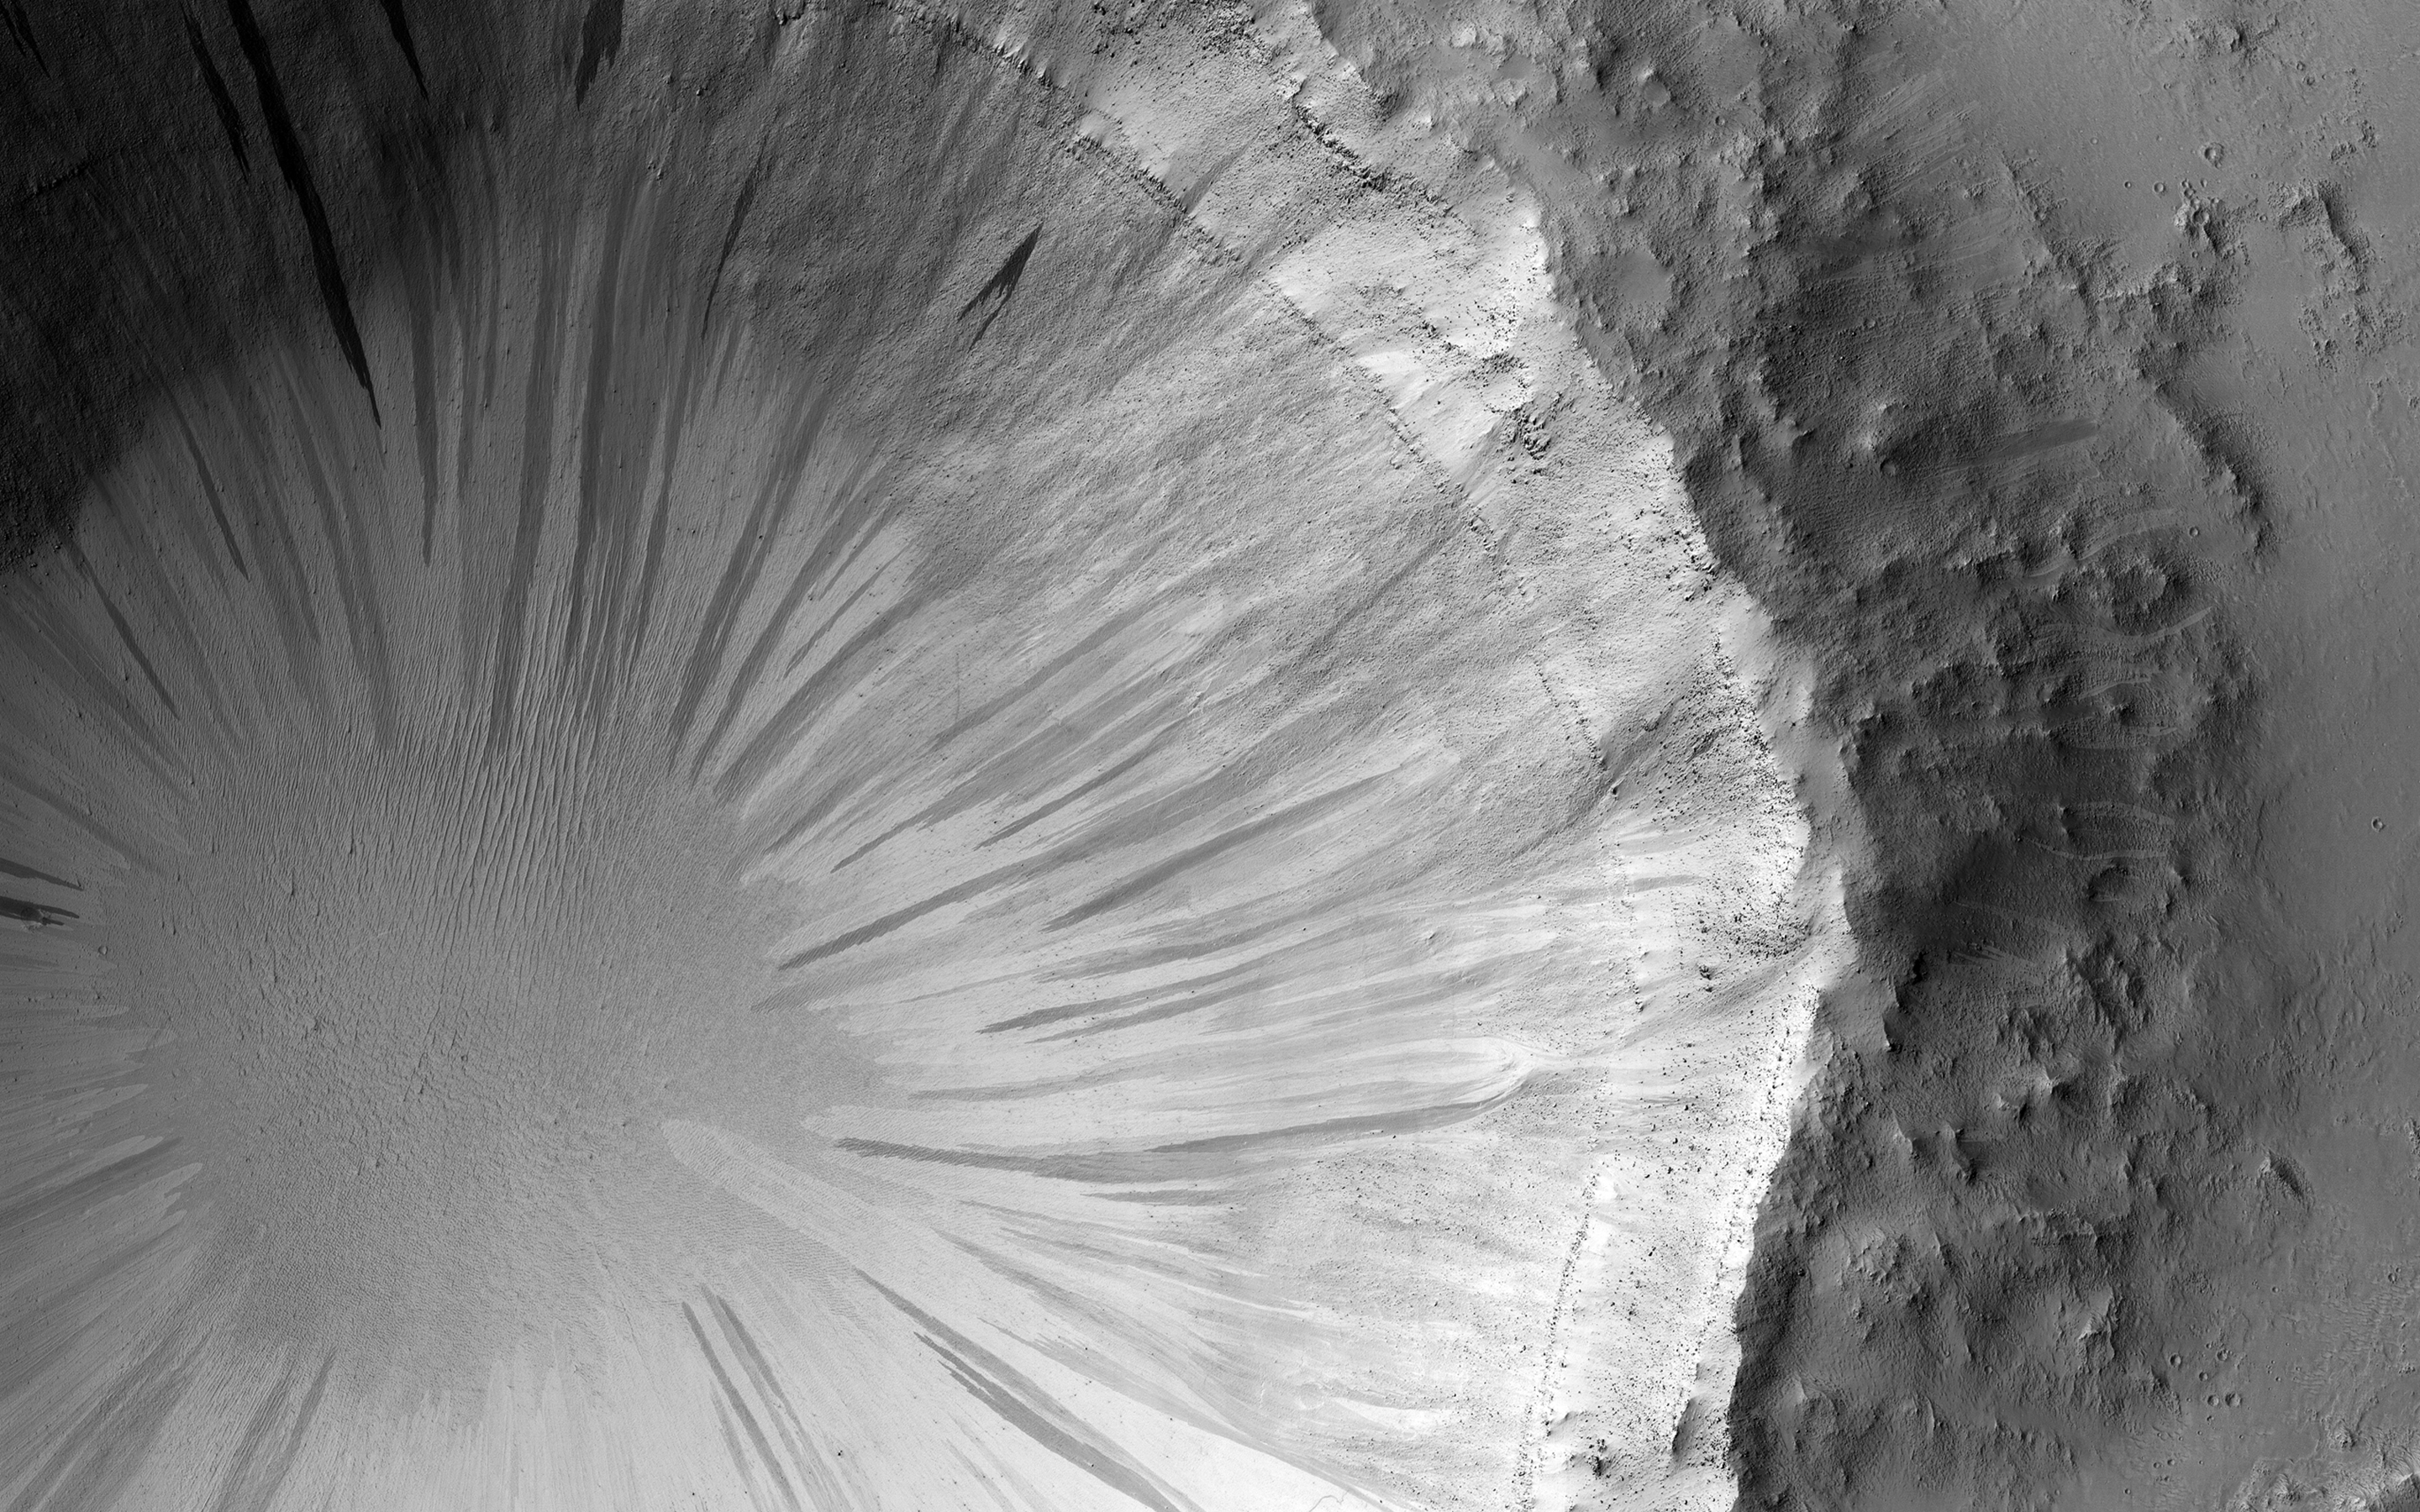

Bonus Beauty

This observation was originally intended to image the “contact” between two terrain types: a rocky ridge separates the rugged left from the smoother right side. But during planning, a targeting specialist chose to extend the image further north (to the top), to capture a nearby crater. (Extending images for some extra coverage is common practice when data volume allows.)

That extension has given us a bonus beauty! The steep walls of the crater are covered with slope streaks formed by material falling down towards the crater’s center. There are so many in this case that the crater is reminiscent of a delicate “dandelion clock.” Looking closer, we can also see that the exposed layering gives us more information about the subsurface of Mars.

The map is projected here at a scale of 25 centimeters (9.8 inches) per pixel. (The original image scale is 27.8 centimeters [10.9 inches] per pixel [with 1 x 1 binning]; objects on the order of 83 centimeters [32.7 inches] across are resolved.) North is up.

The University of Arizona, in Tucson, operates HiRISE, which was built by Ball Aerospace & Technologies Corp., in Boulder, Colorado. NASA’s Jet Propulsion Laboratory, a division of Caltech in Pasadena, California, manages the Mars Reconnaissance Orbiter Project for NASA’s Science Mission Directorate, Washington.

Credit: NASA/JPL-Caltech/University of Arizona